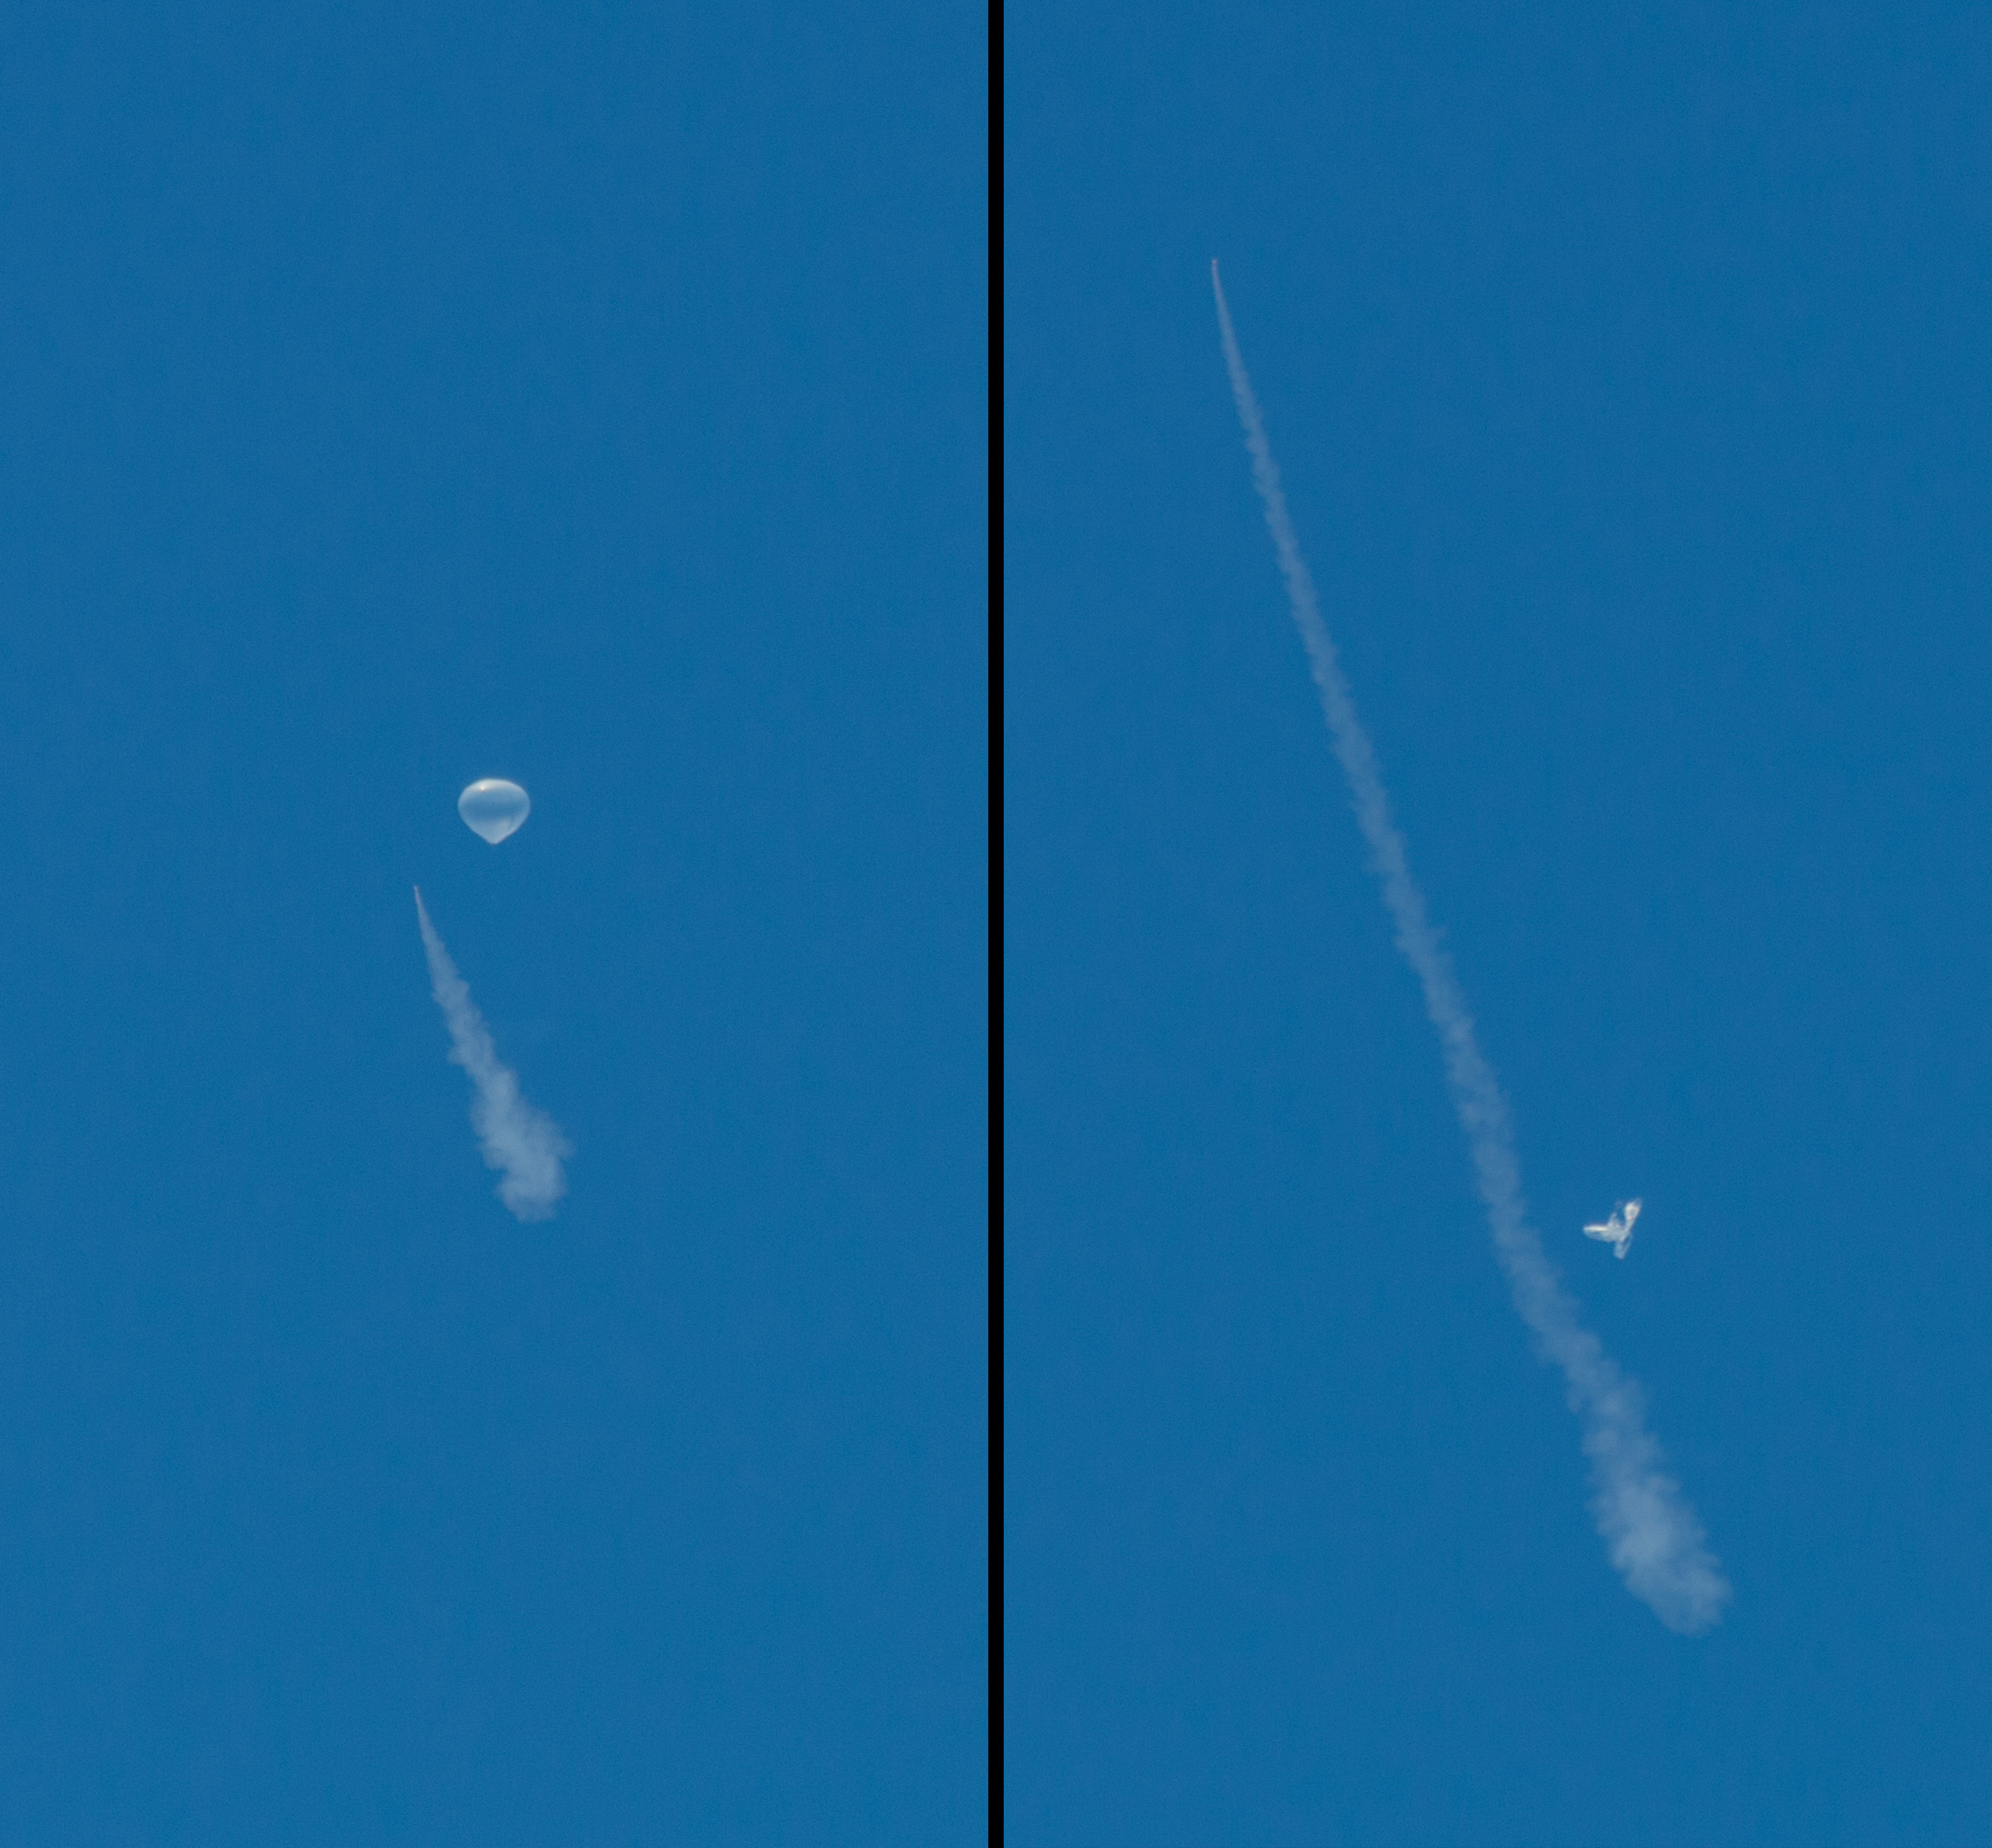

A Balloon’s Job Well Done: LDSD in Flight

The test vehicle for NASA’s Low-Density Supersonic Decelerator is seen here before and after the balloon that helped carry it to near-space was deflated. On June 28, 2014, a balloon lifted the 7,000-pound saucer-shaped vehicle to an altitude of 119,000 feet (36,270 meters), then a rocket boosted it even higher, where tests of Martian landing technologies began.

The test occurred off the coast of the U.S. Navy’s Pacific Missile Range Facility in Kauai, Hawaii. NASA’s Columbia Scientific Balloon Facility, based in Palestine, Texas, provided the balloon launch system and its operation.

The plume left by the test vehicle’s main engine can be seen in these images. Engineers arranged for the balloon to deflate and descend shortly after the rocket fired.

NASA’s Space Technology Mission Directorate funds the LDSD mission, a cooperative effort led by NASA’s Jet Propulsion Laboratory in Pasadena, California. NASA’s Technology Demonstration Mission program manages LDSD at NASA’s Marshall Space Flight Center in Huntsville, Alabama. NASA’s Wallops Flight Facility in Wallops Island, Virginia, coordinated support with the Pacific Missile Range Facility, provided the core electrical systems for the test vehicle, and coordinated the balloon and recovery services for the LDSD test.

Credit: NASA/JPL-Caltech